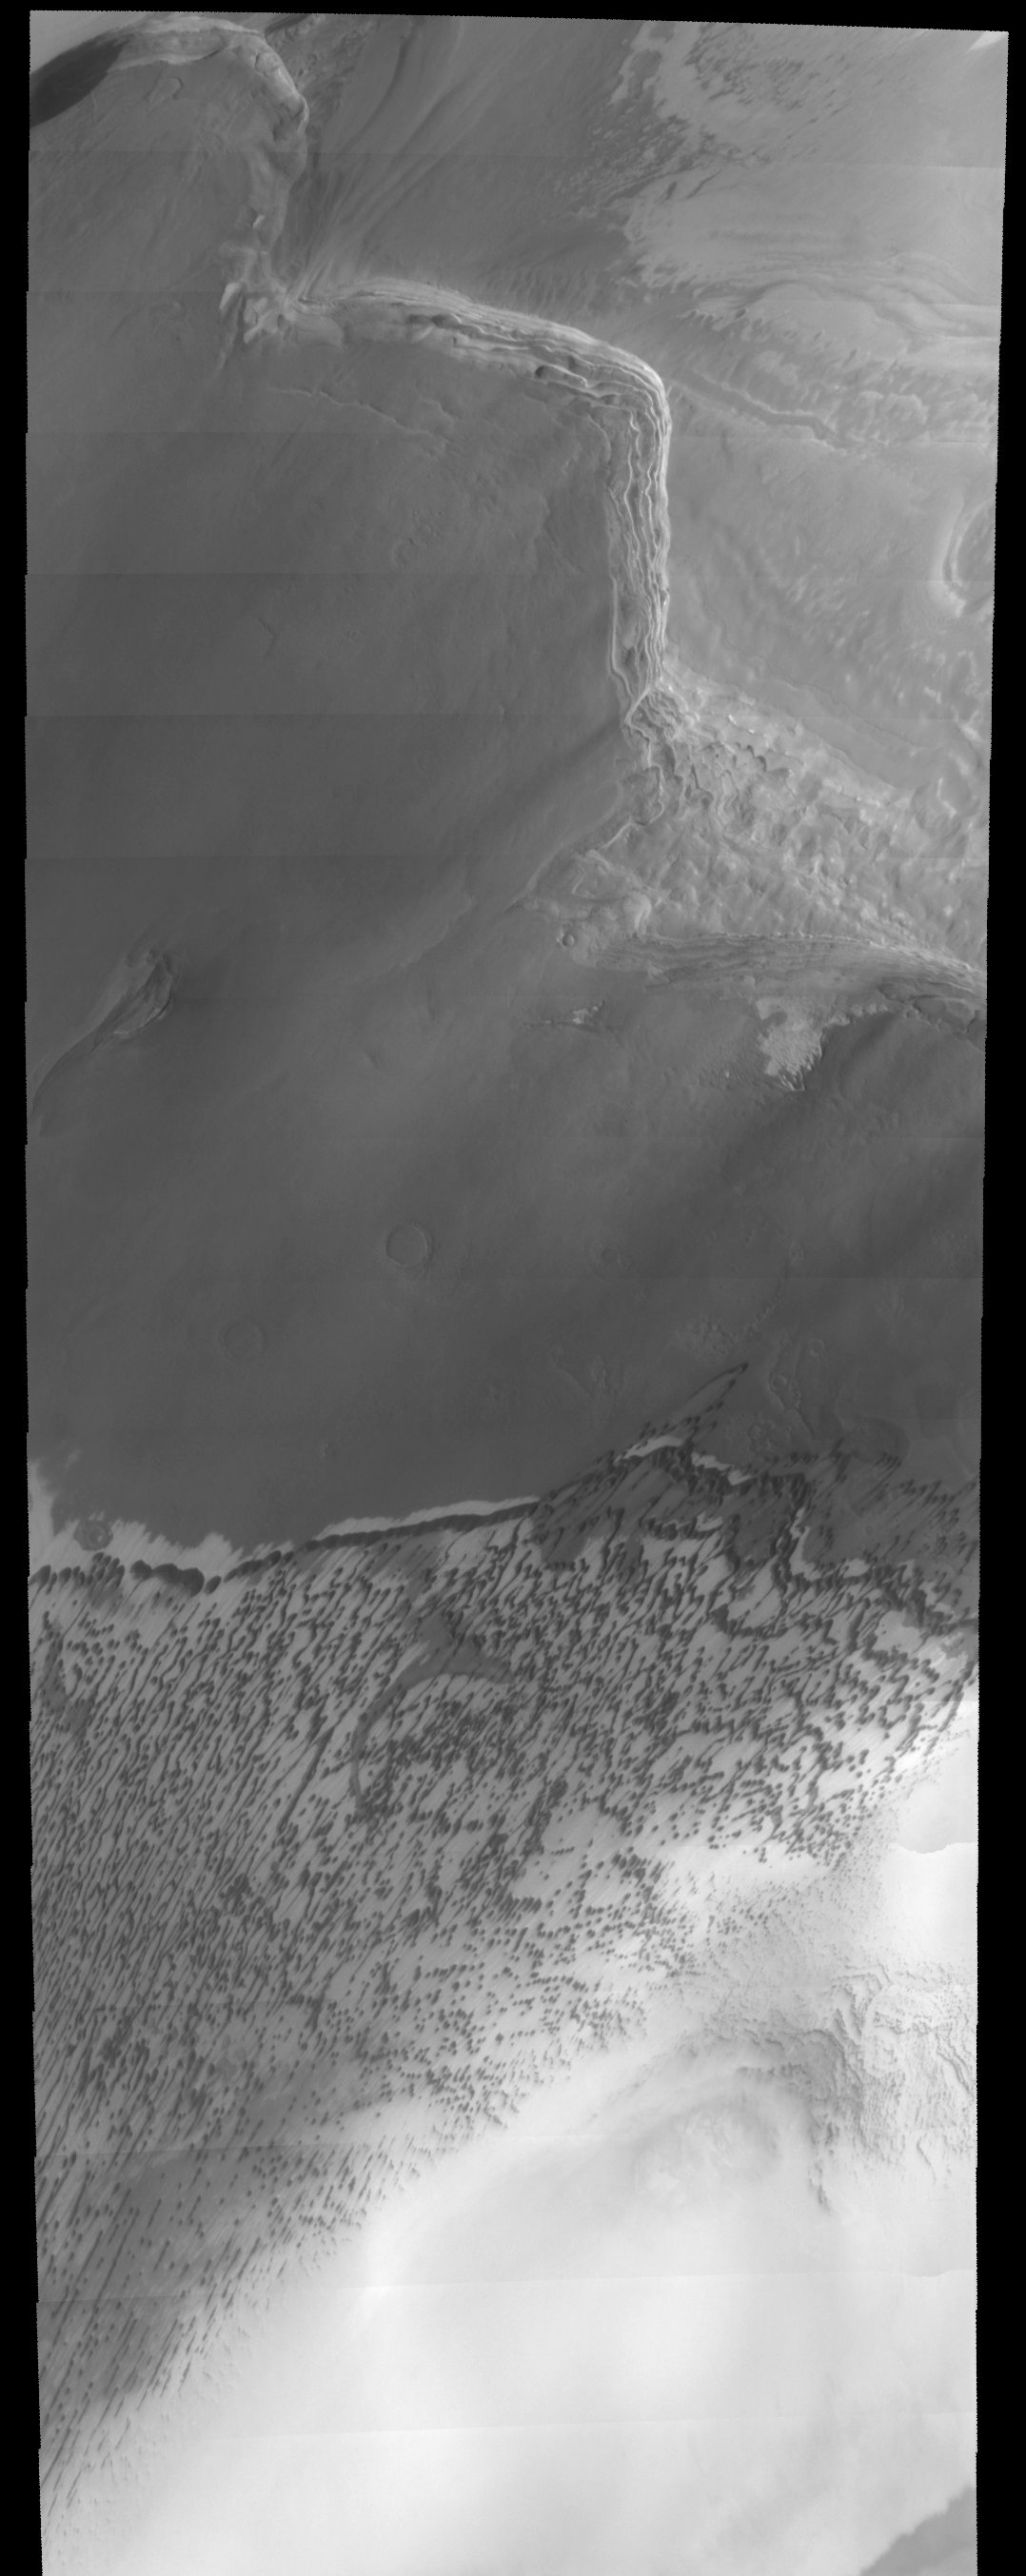

Chasma Boreal Dunes

The large sand sheets and dunes observed in this THEMIS image are located near the north pole of Mars. Changes in surface albedo across the image are likely due to variable thicknesses of dark sand that cover lighter surfaces. Layering of units is observed near the top of the image and is evidence to changing conditions throughout the geologic history of Mars.

Note: this THEMIS visual image has not been radiometrically nor geometrically calibrated for this preliminary release. An empirical correction has been performed to remove instrumental effects. A linear shift has been applied in the cross-track and down-track direction to approximate spacecraft and planetary motion. Fully calibrated and geometrically projected images will be released through the Planetary Data System in accordance with Project policies at a later time.

NASA’s Jet Propulsion Laboratory manages the 2001 Mars Odyssey mission for NASA’s Office of Space Science, Washington, D.C. The Thermal Emission Imaging System (THEMIS) was developed by Arizona State University, Tempe, in collaboration with Raytheon Santa Barbara Remote Sensing. The THEMIS investigation is led by Dr. Philip Christensen at Arizona State University. Lockheed Martin Astronautics, Denver, is the prime contractor for the Odyssey project, and developed and built the orbiter. Mission operations are conducted jointly from Lockheed Martin and from JPL, a division of the California Institute of Technology in Pasadena.

Image information: VIS instrument. Latitude 37.1, Longitude 15.3 East (19.1 West). 19 meter/pixel resolution.

Credit: NASA/JPL/Arizona State University